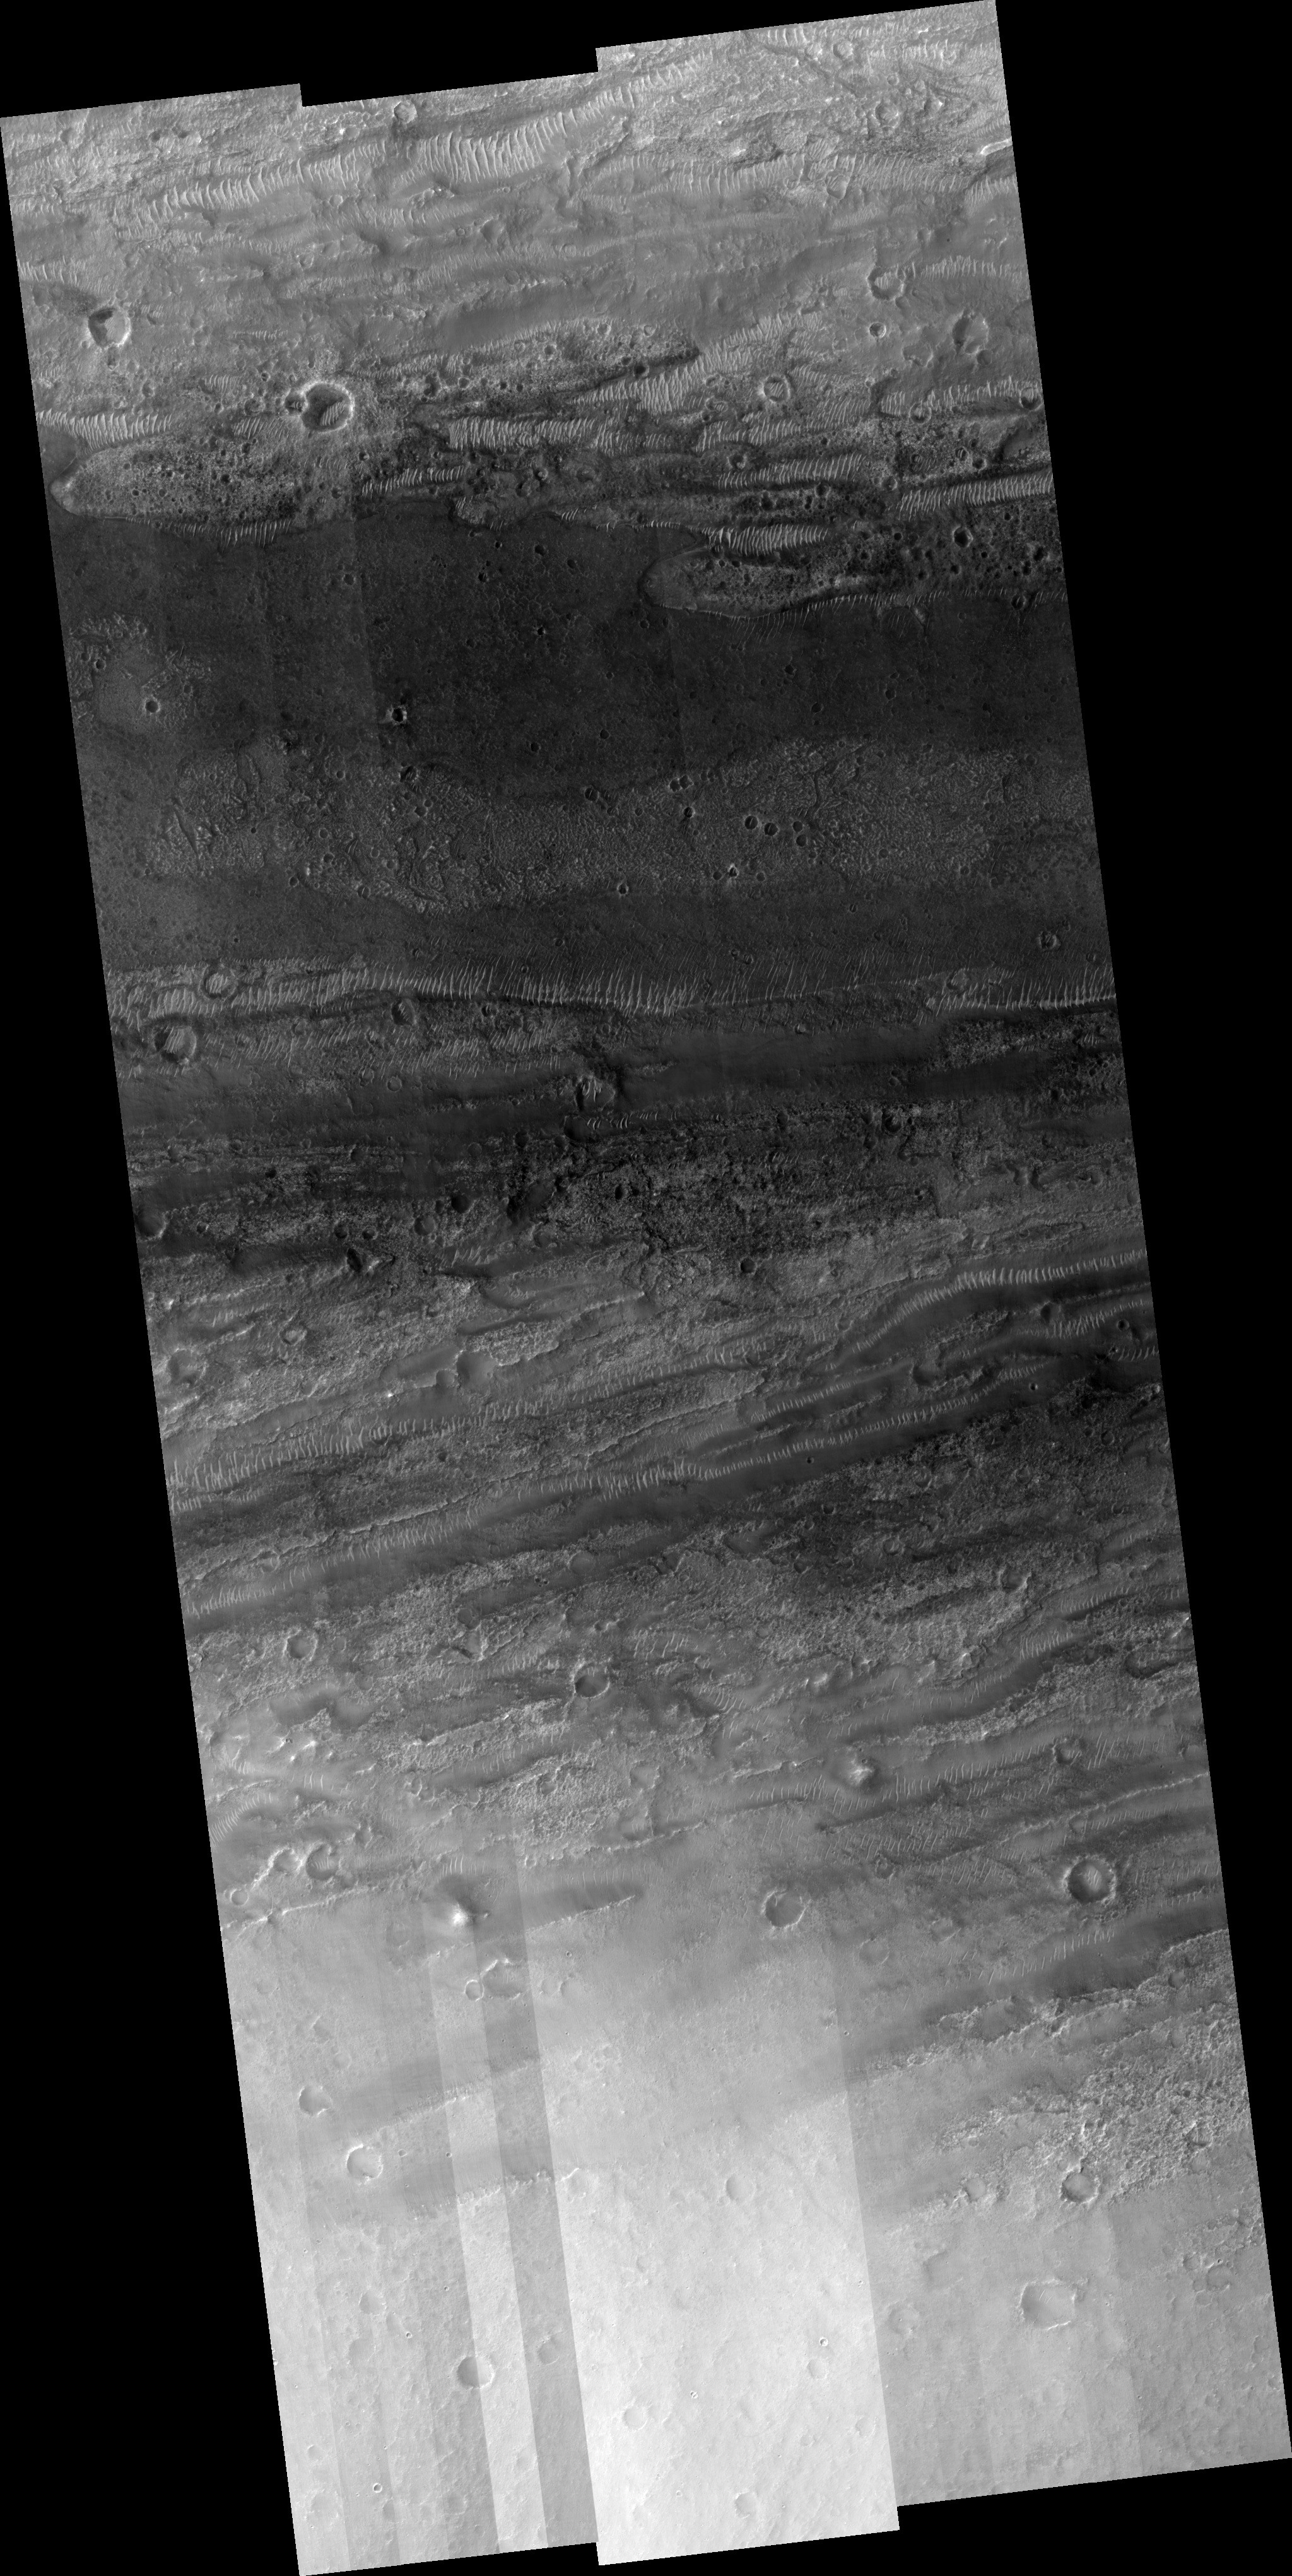

Kasei Valles Flow

Image PSP_001482_2065 was taken by the High Resolution Imaging Science Experiment (HiRISE) camera onboard the Mars Reconnaissance Orbiter spacecraft on November 19, 2006. The complete image is centered at 26.0 degrees latitude, 297.3 degrees East longitude. The range to the target site was 284.7 km (178.0 miles). At this distance the image scale ranges from 28.5 cm/pixel (with 1 x 1 binning) to 113.9 cm/pixel (with 4 x 4 binning). The image shown here has been map-projected to 25 cm/pixel and north is up. The image was taken at a local Mars time of 3:26 PM and the scene is illuminated from the west with a solar incidence angle of 49 degrees, thus the sun was about 41 degrees above the horizon. At a solar longitude of 137.9 degrees, the season on Mars is Northern Summer.

NASA’s Jet Propulsion Laboratory, a division of the California Institute of Technology in Pasadena, manages the Mars Reconnaissance Orbiter for NASA’s Science Mission Directorate, Washington. Lockheed Martin Space Systems, Denver, is the prime contractor for the project and built the spacecraft. The High Resolution Imaging Science Experiment is operated by the University of Arizona, Tucson, and the instrument was built by Ball Aerospace and Technology Corp., Boulder, Colo.

Credit: NASA/JPL/Univ. of Arizona